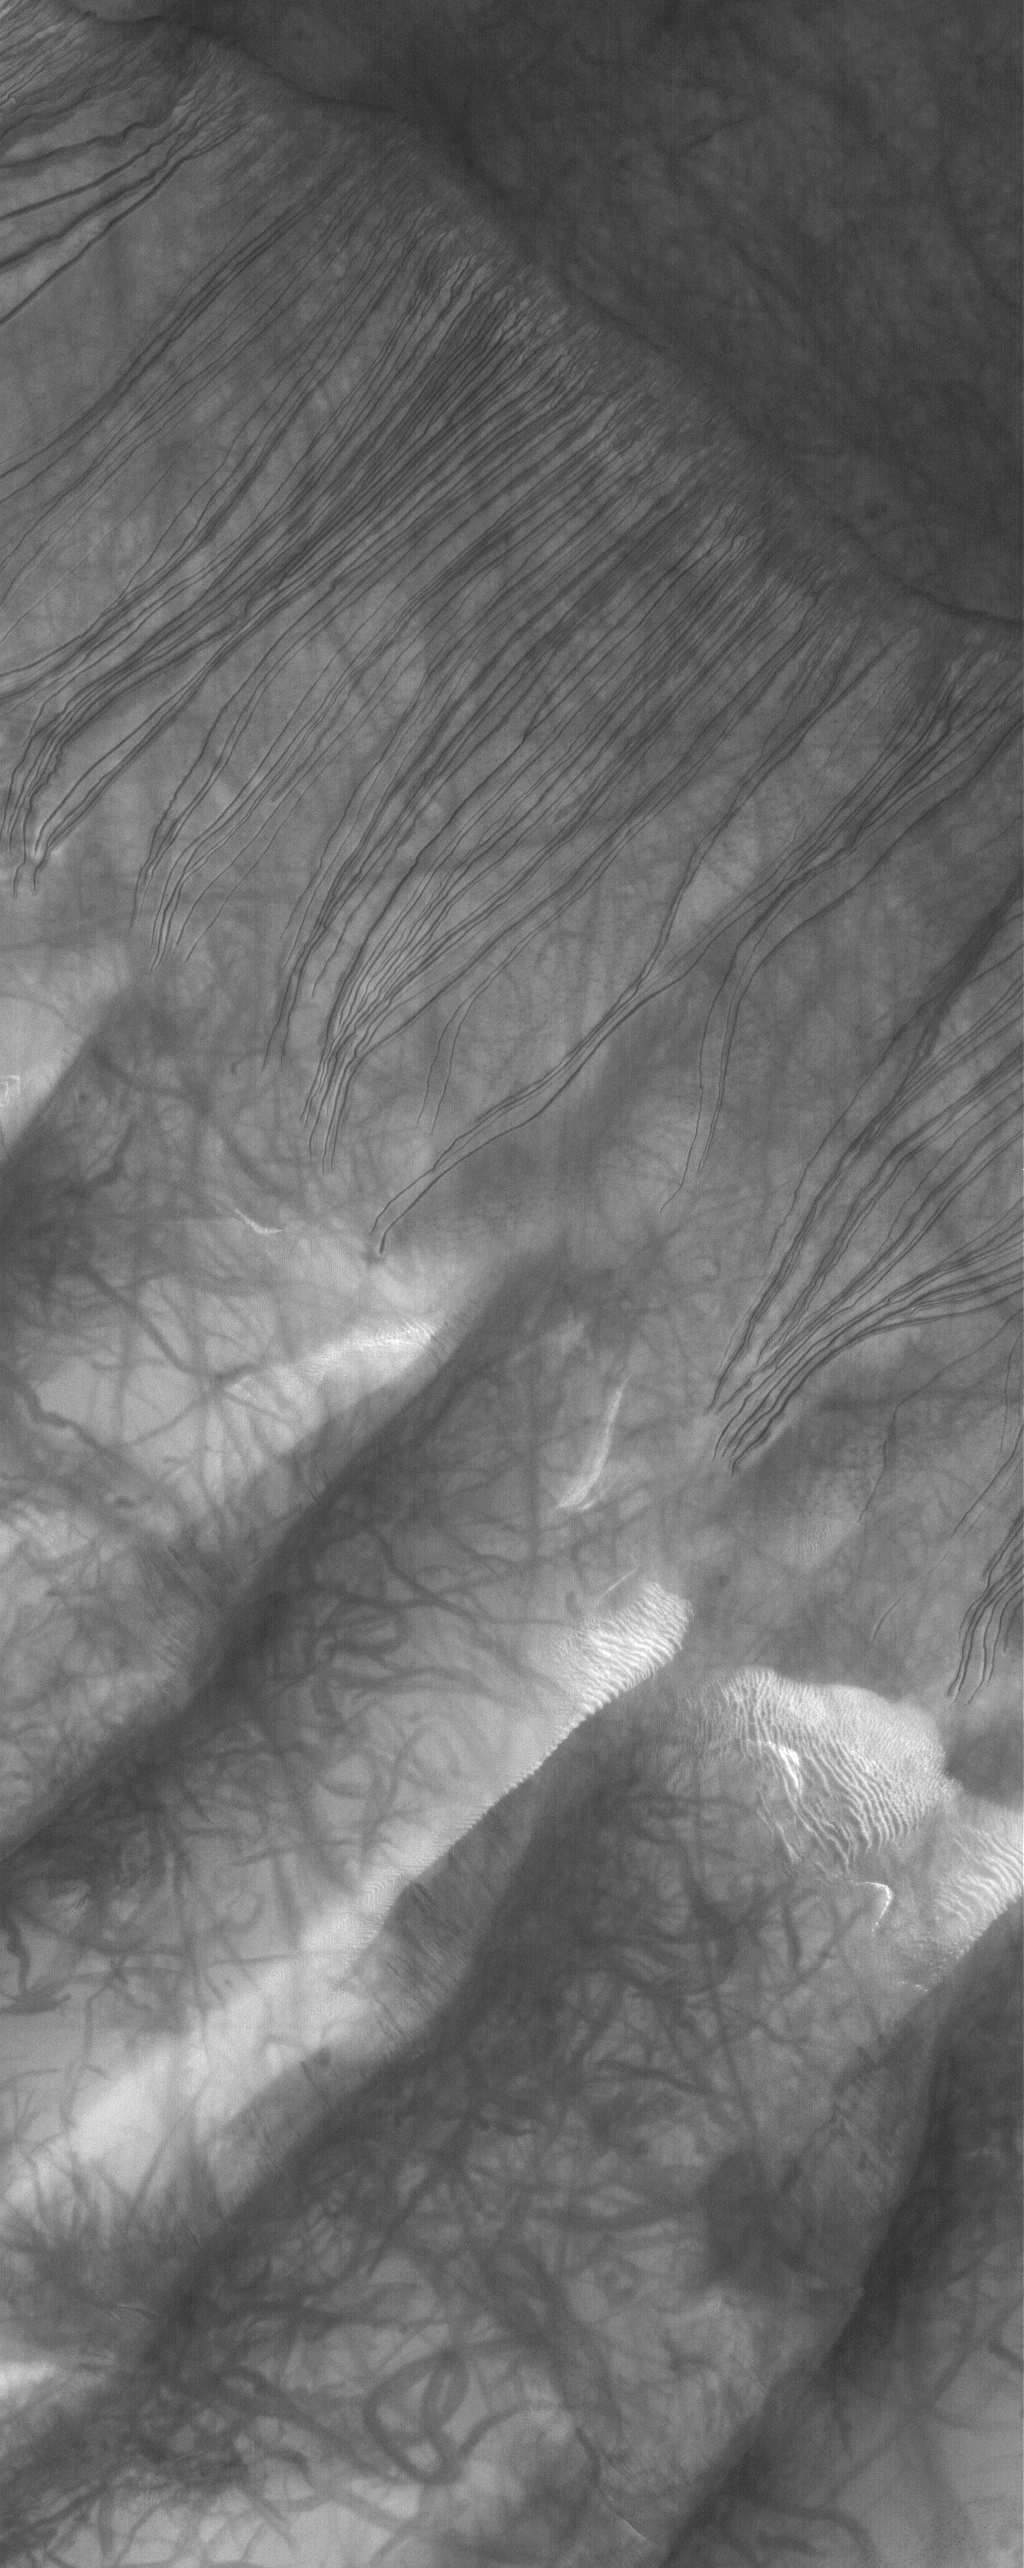

Russell Dune Gullies

5 November 2005
This Mars Global Surveyor (MGS) Mars Orbiter Camera (MOC) image shows gullies and dust devil streaks on the slopes of a large dune in Russell Crater. Gullies on martian dunes typically occur only in the Noachis Terra region, and almost exclusively form on southward-facing slopes. They might be the result of downslope movement of sand mixed with a fluid such as carbon dioxide gas or water that had been trapped as ice in the dune.

Location near: 54.6°S, 347.2°W
Image width: width: ~3 km (~1.9 mi)
Illumination from: upper left
Season: Southern Spring

Credit: NASA/JPL/Malin Space Science Systems